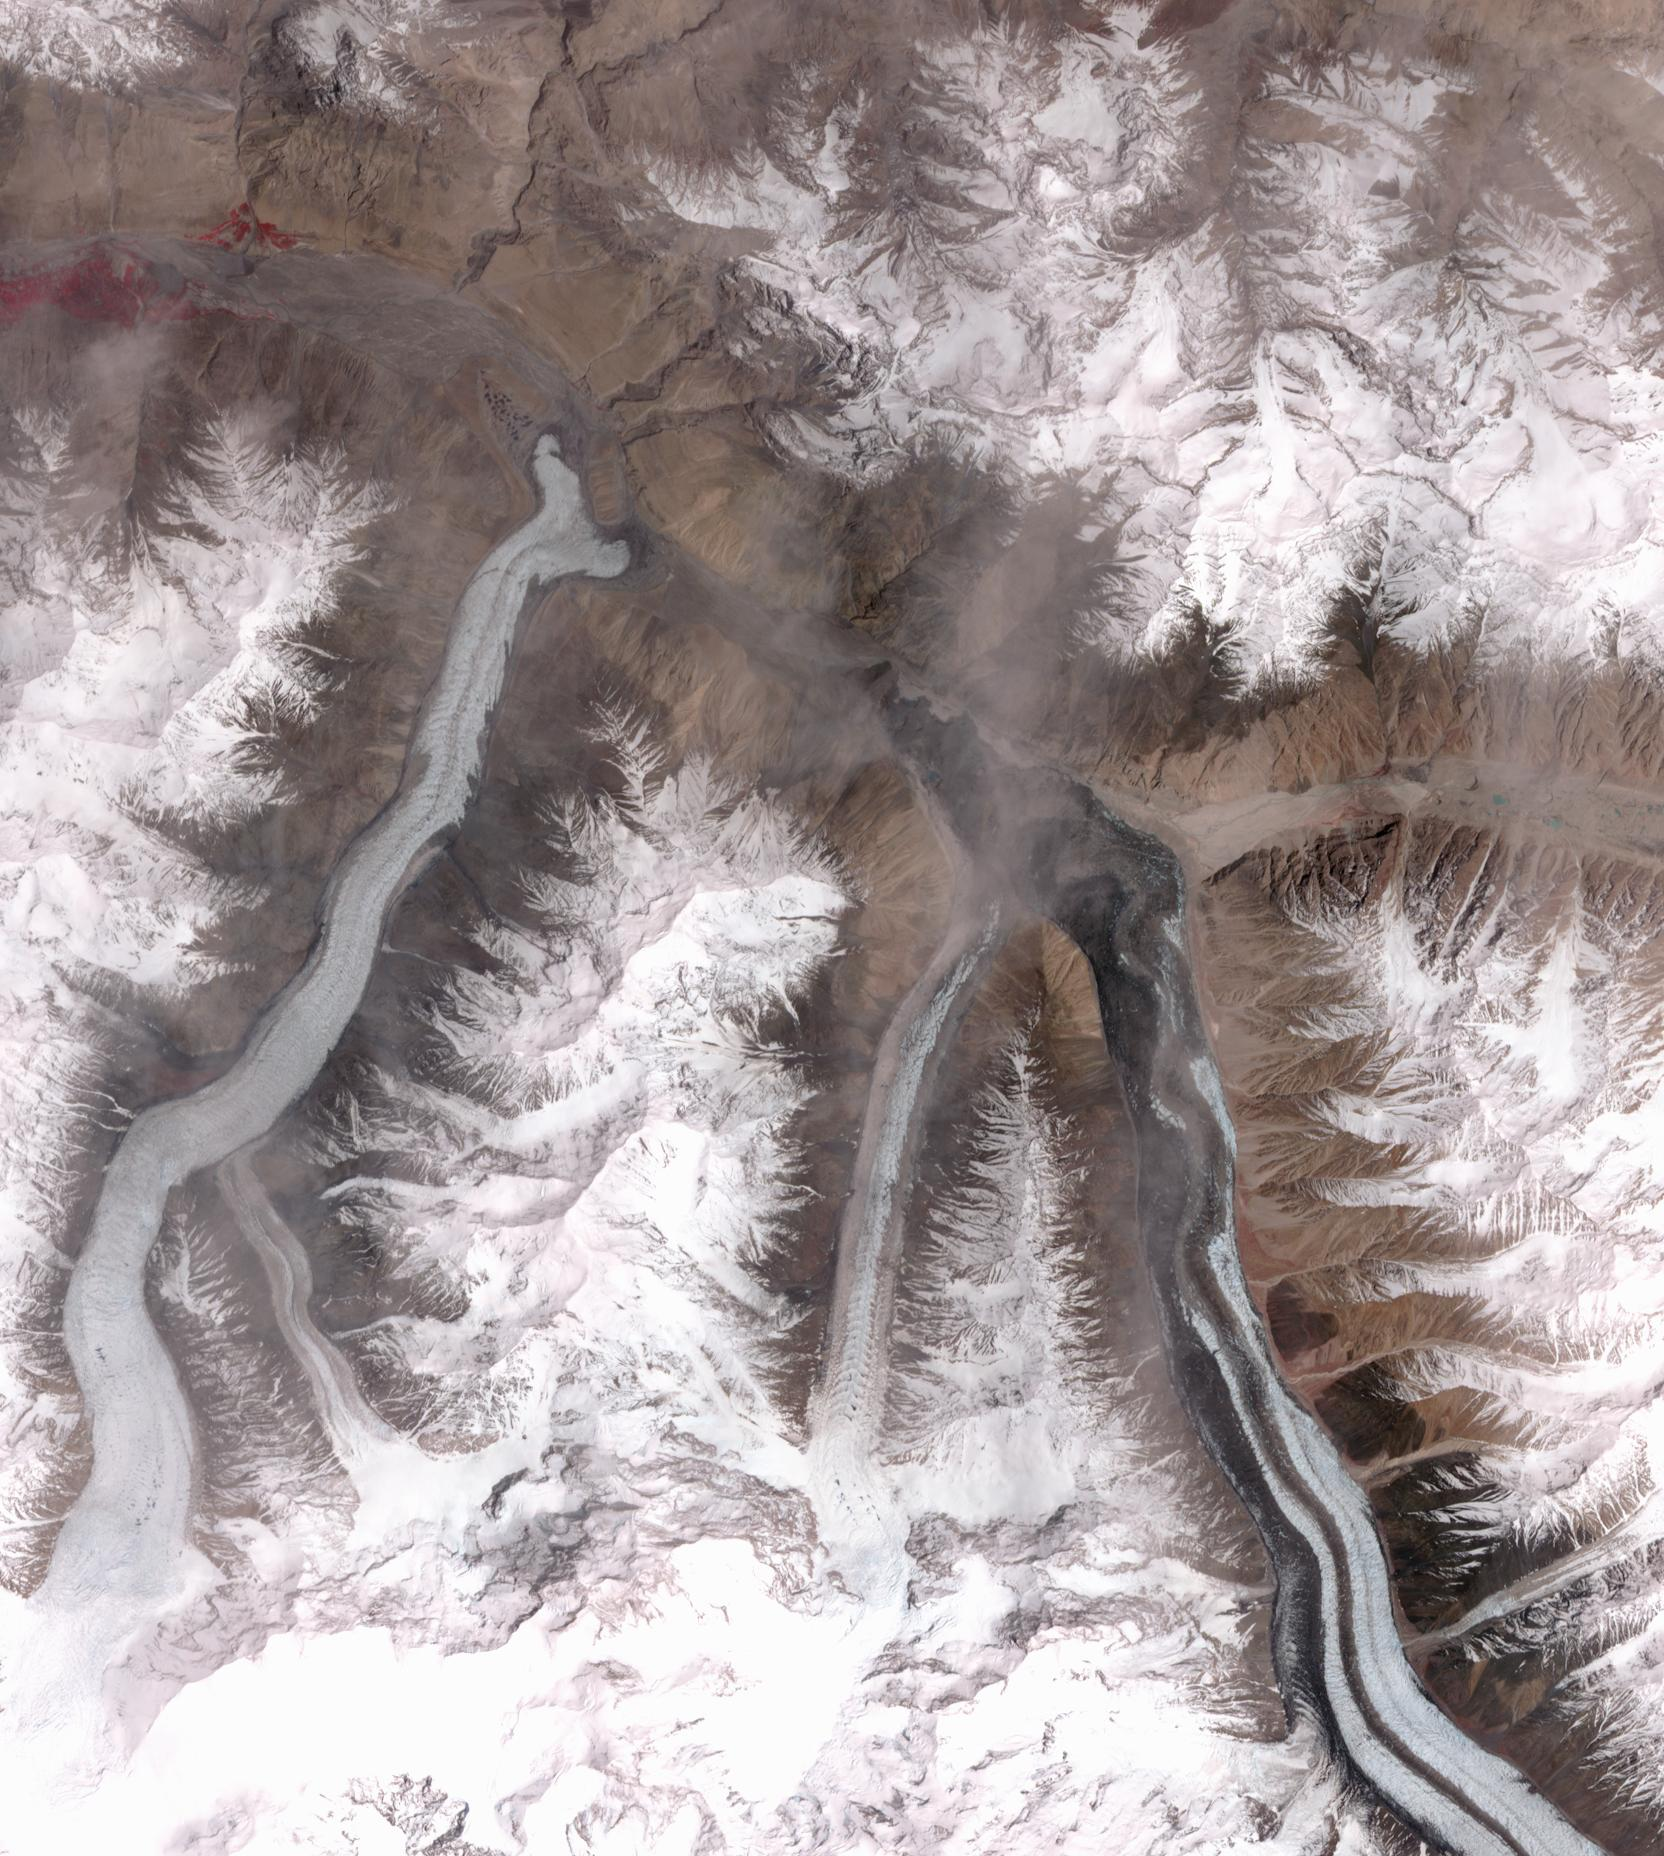

Khurdopin Glacier, Pakistan

In October 2016, the Khurdopin Glacier in Pakistan began a rapid surge after 20 years of little movement. By March, 2017, a large lake had formed in the Shimshal River, where the glacier had formed a dam. Fortunately, the river carved an outlet through the glacier before the lake could empty catastrophically. In this pair of ASTER images, acquired August 20, 2015 and May 21, 2017, the advance of the Khurdopin Glacier (dark gray and white “river” in lower right quarter of image) is obvious by comparing the before and after images. The images cover an area of 25 by 27.8 km, and are located at 36.3 degrees north, 75.5 degrees east.

With its 14 spectral bands from the visible to the thermal infrared wavelength region and its high spatial resolution of 15 to 90 meters (about 50 to 300 feet), ASTER images Earth to map and monitor the changing surface of our planet. ASTER is one of five Earth-observing instruments launched Dec. 18, 1999, on Terra. The instrument was built by Japan’s Ministry of Economy, Trade and Industry. A joint U.S./Japan science team is responsible for validation and calibration of the instrument and data products.

The broad spectral coverage and high spectral resolution of ASTER provides scientists in numerous disciplines with critical information for surface mapping and monitoring of dynamic conditions and temporal change. Example applications are: monitoring glacial advances and retreats; monitoring potentially active volcanoes; identifying crop stress; determining cloud morphology and physical properties; wetlands evaluation; thermal pollution monitoring; coral reef degradation; surface temperature mapping of soils and geology; and measuring surface heat balance.

The U.S. science team is located at NASA’s Jet Propulsion Laboratory, Pasadena, Calif. The Terra mission is part of NASA’s Science Mission Directorate, Washington, D.C.

Credit: NASA/METI/AIST/Japan Space Systems, and U.S./Japan ASTER Science Team